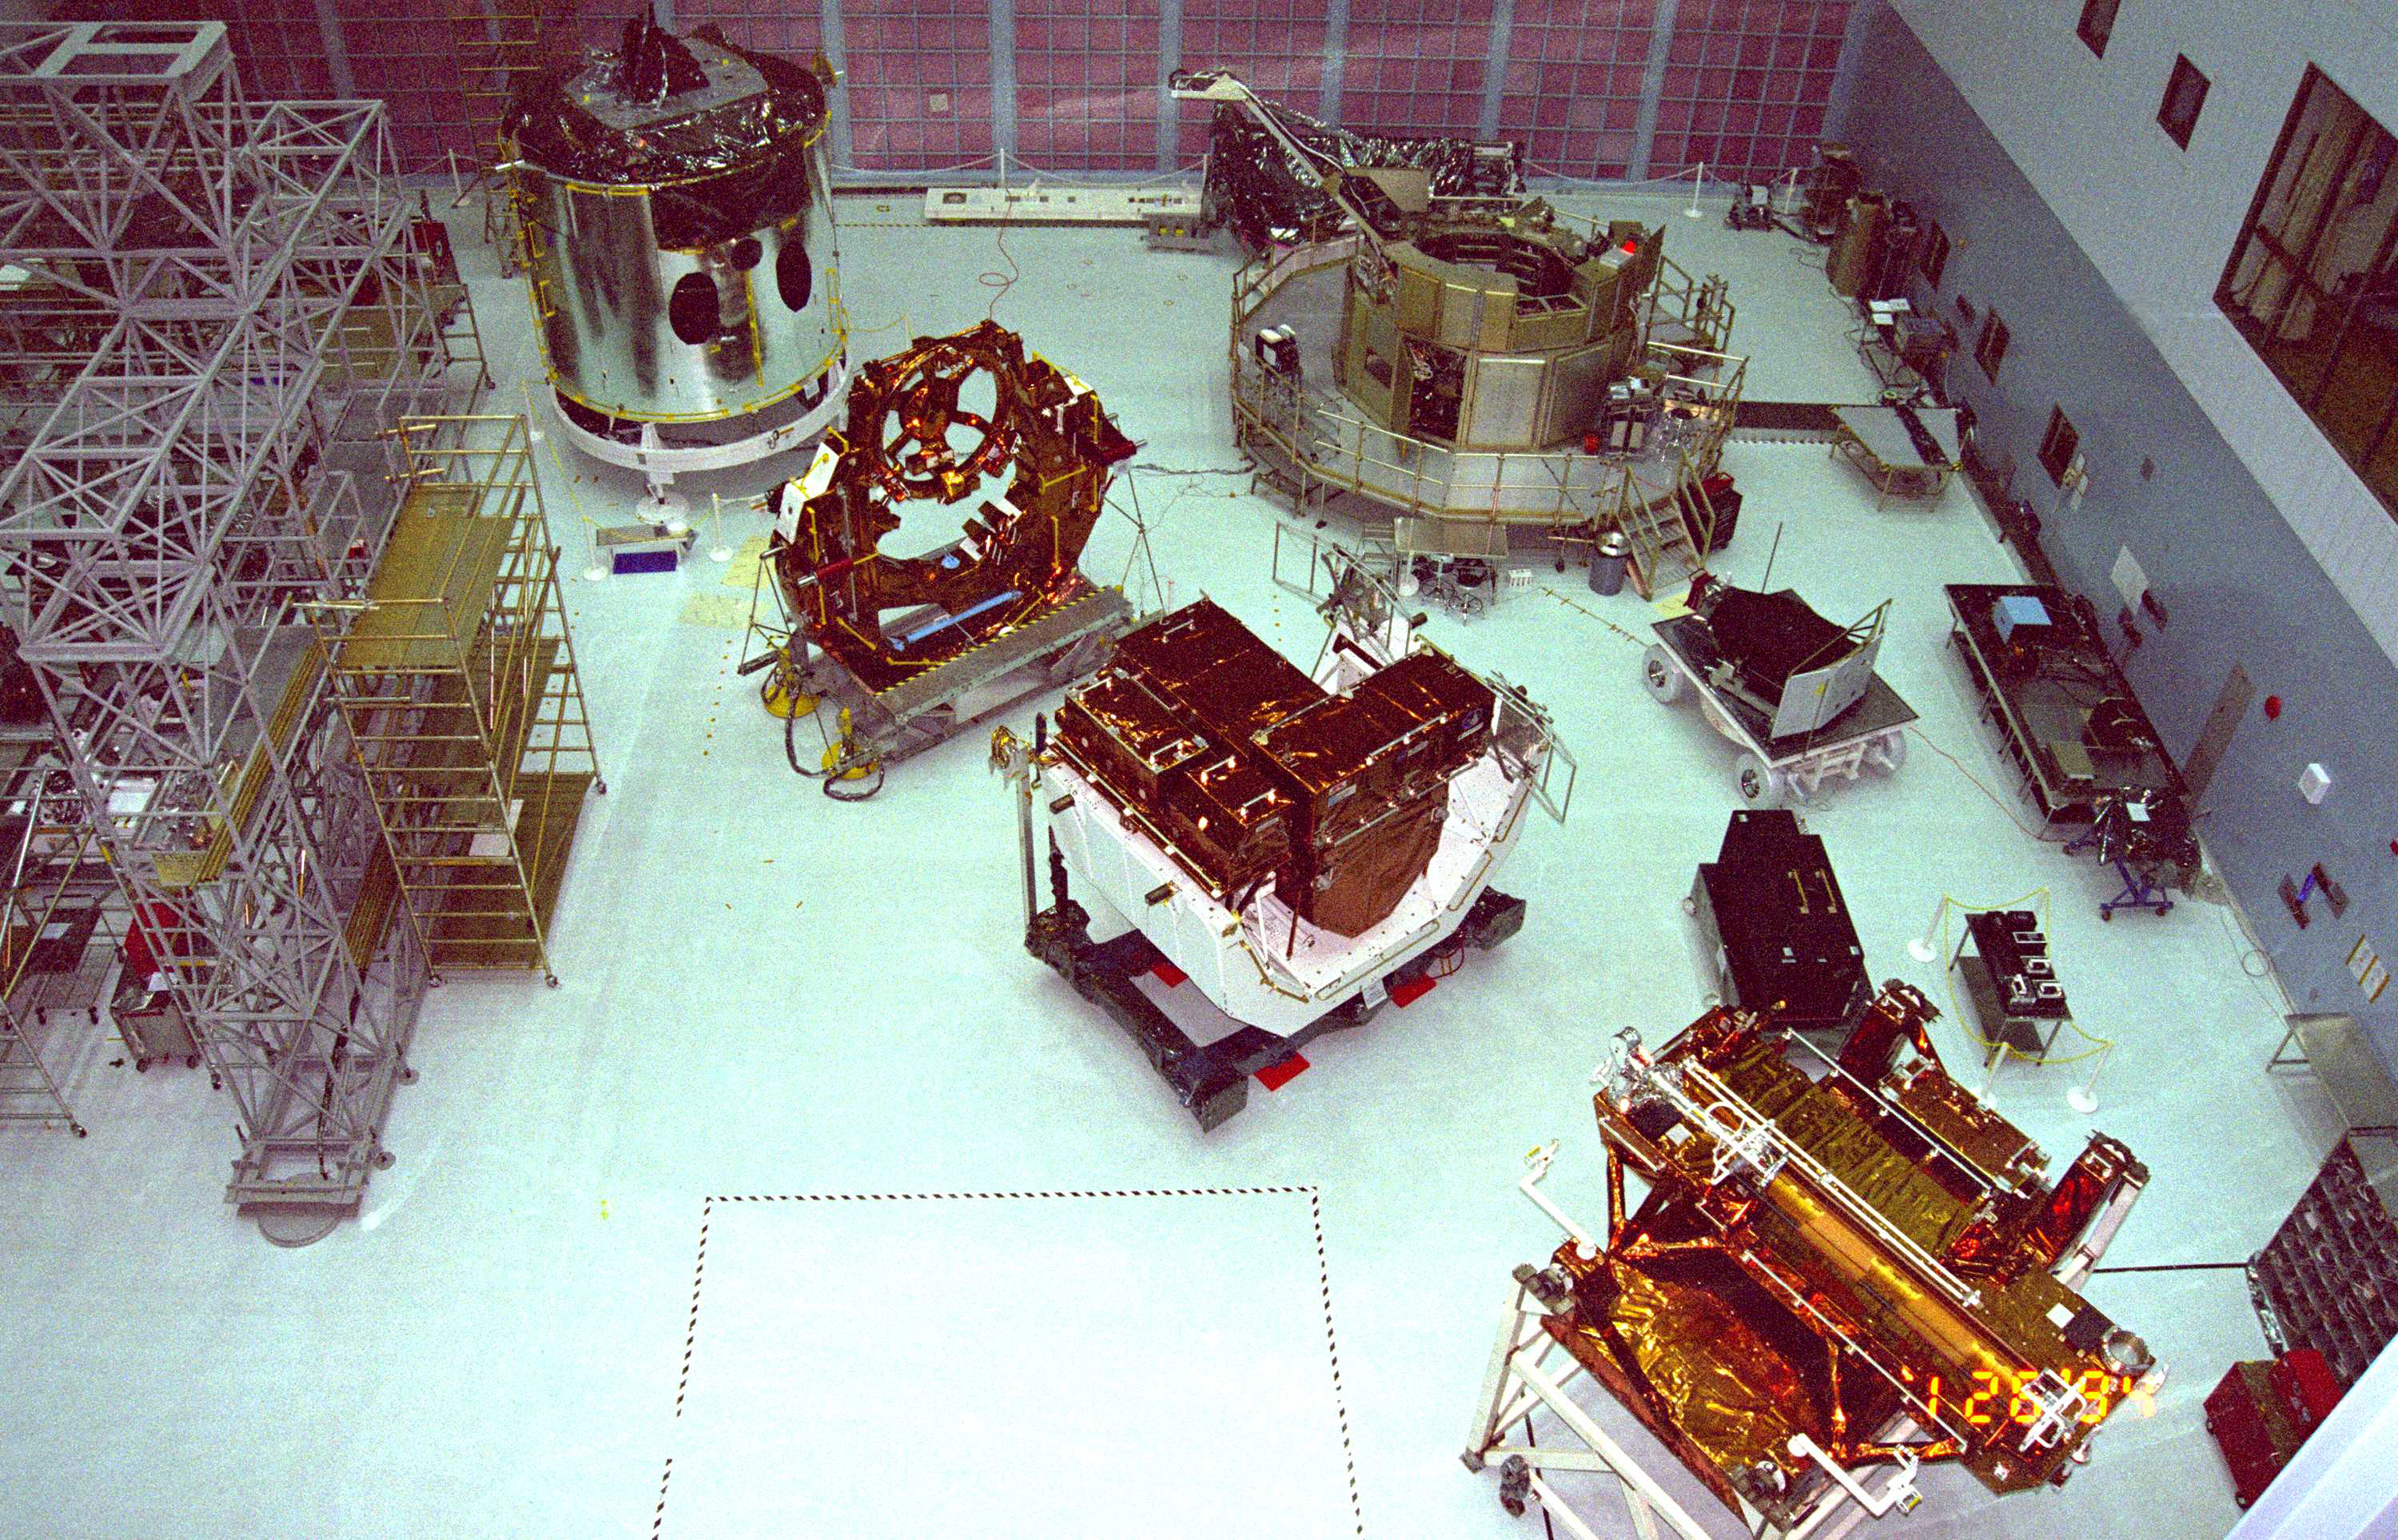

Goddard’s Clean Room (1994)

Carriers, used to transport Hubble instruments, wait in the largest clean room in the world, Goddard Space Flight Center's 1.3-million-cubic-foot (0.036 million cubic meters) High Bay Clean Room. Clean rooms are pristine areas kept as free as possible of contaminants that could interfere with delicate technology. The platform used to anchor Hubble to the space shuttle during repair missions is kept here. Astronauts also train in the room for servicing missions.

Credit: NASA